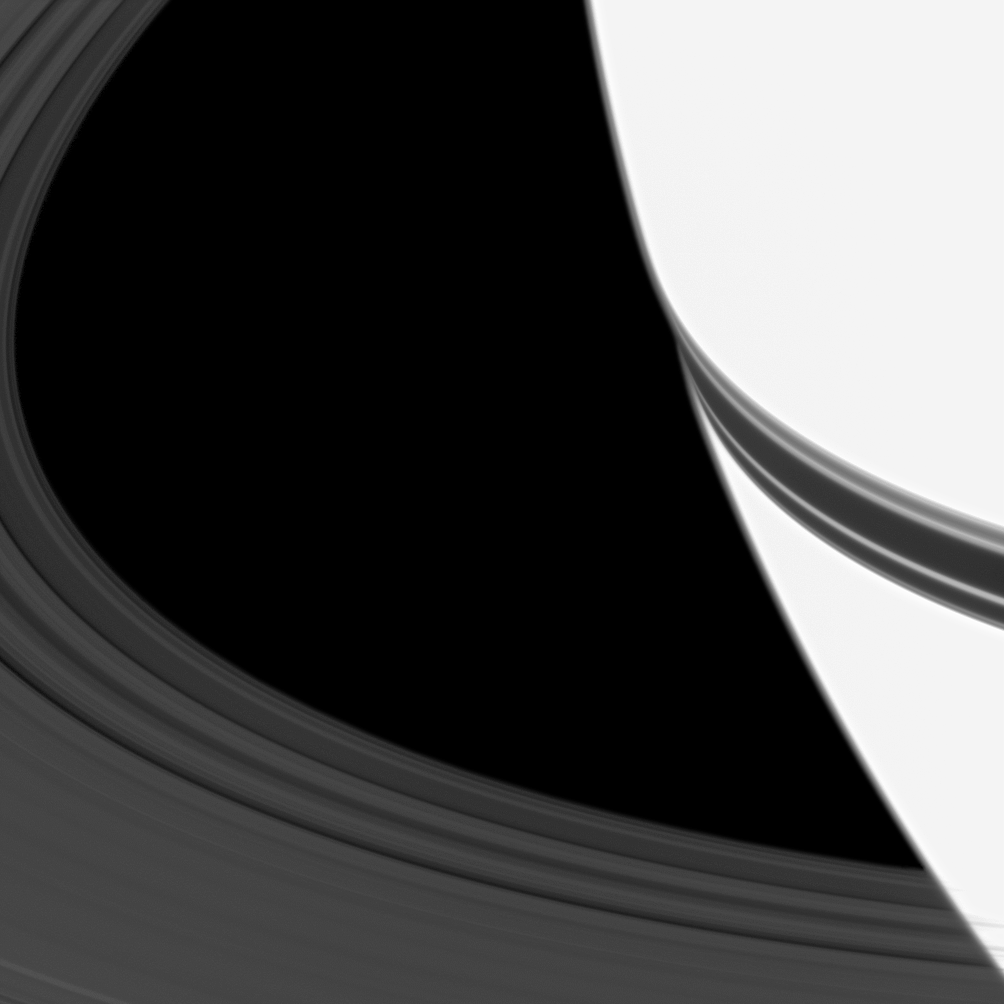

Cinching the Belt

The shadow of Saturn’s rings looks like a belt fastened around the planet’s equator in this image. Overexposure to bring out the ring’s details makes Saturn appear especially bright.

The planet’s C ring is visible on the left of the image. This view looks toward the northern, sunlit side of the rings from about 17 degrees above the ringplane.

The image was taken in visible light with the Cassini spacecraft wide-angle camera on Jan. 11, 2010. The view was obtained at a distance of approximately 370,000 kilometers (230,000 miles) from Saturn and at a Sun-Saturn-spacecraft, or phase, angle of 28 degrees. Image scale is 19 kilometers (12 miles) per pixel.

The Cassini-Huygens mission is a cooperative project of NASA, the European Space Agency and the Italian Space Agency. The Jet Propulsion Laboratory, a division of the California Institute of Technology in Pasadena, manages the mission for NASA’s Science Mission Directorate, Washington, D.C. The Cassini orbiter and its two onboard cameras were designed, developed and assembled at JPL. The imaging operations center is based at the Space Science Institute in Boulder, Colo.

Credit: NASA/JPL/Space Science Institute